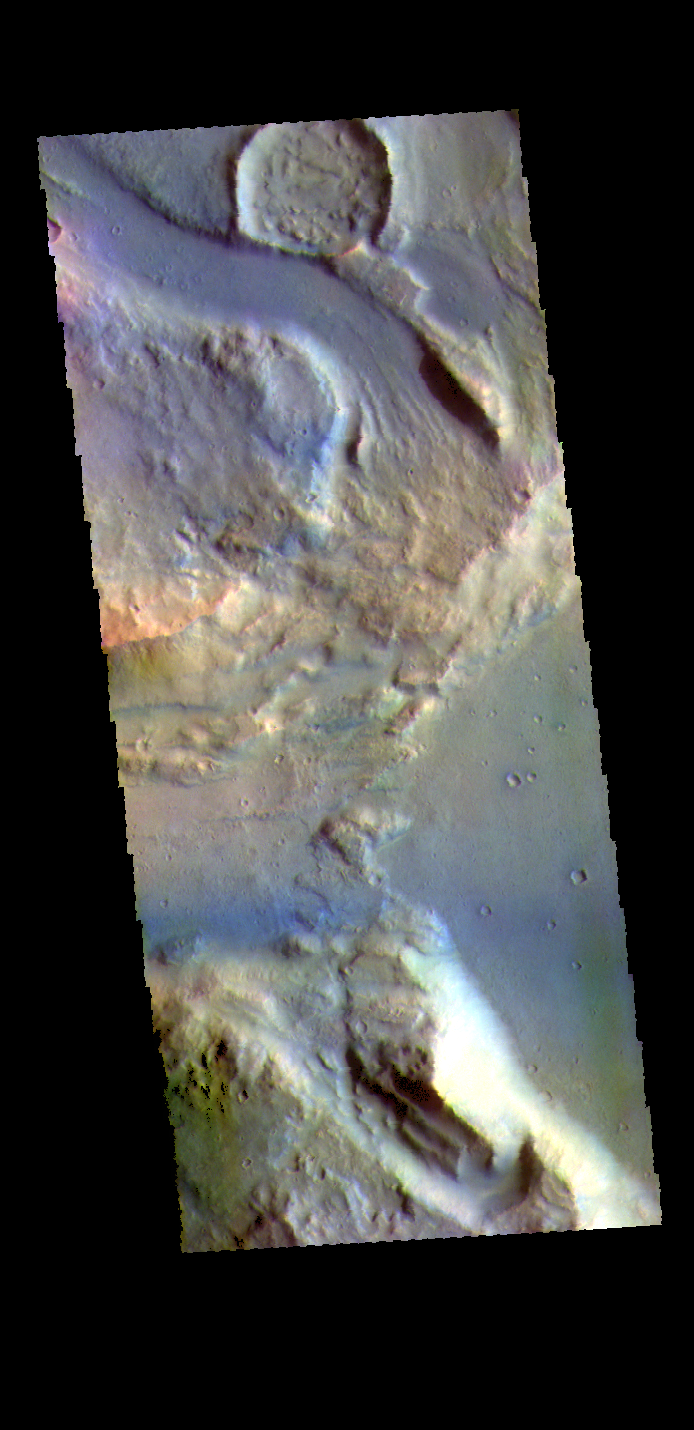

Ares Vallis Tributary – False Color

This false color image shows a tributary channel that empties into the main Ares Vallis channel. This tributary channel is located east of Ares Vallis. Located in Margaritifer Terra, Ares Vallis is part of a large system of channels that arise from Vallis Marineris and empty into Chryse Planitia.

The THEMIS VIS camera contains 5 filters. The data from different filters can be combined in multiple ways to create a false color image. These false color images may reveal subtle variations of the surface not easily identified in a single band image.

Credit: NASA/JPL-Caltech/ASU